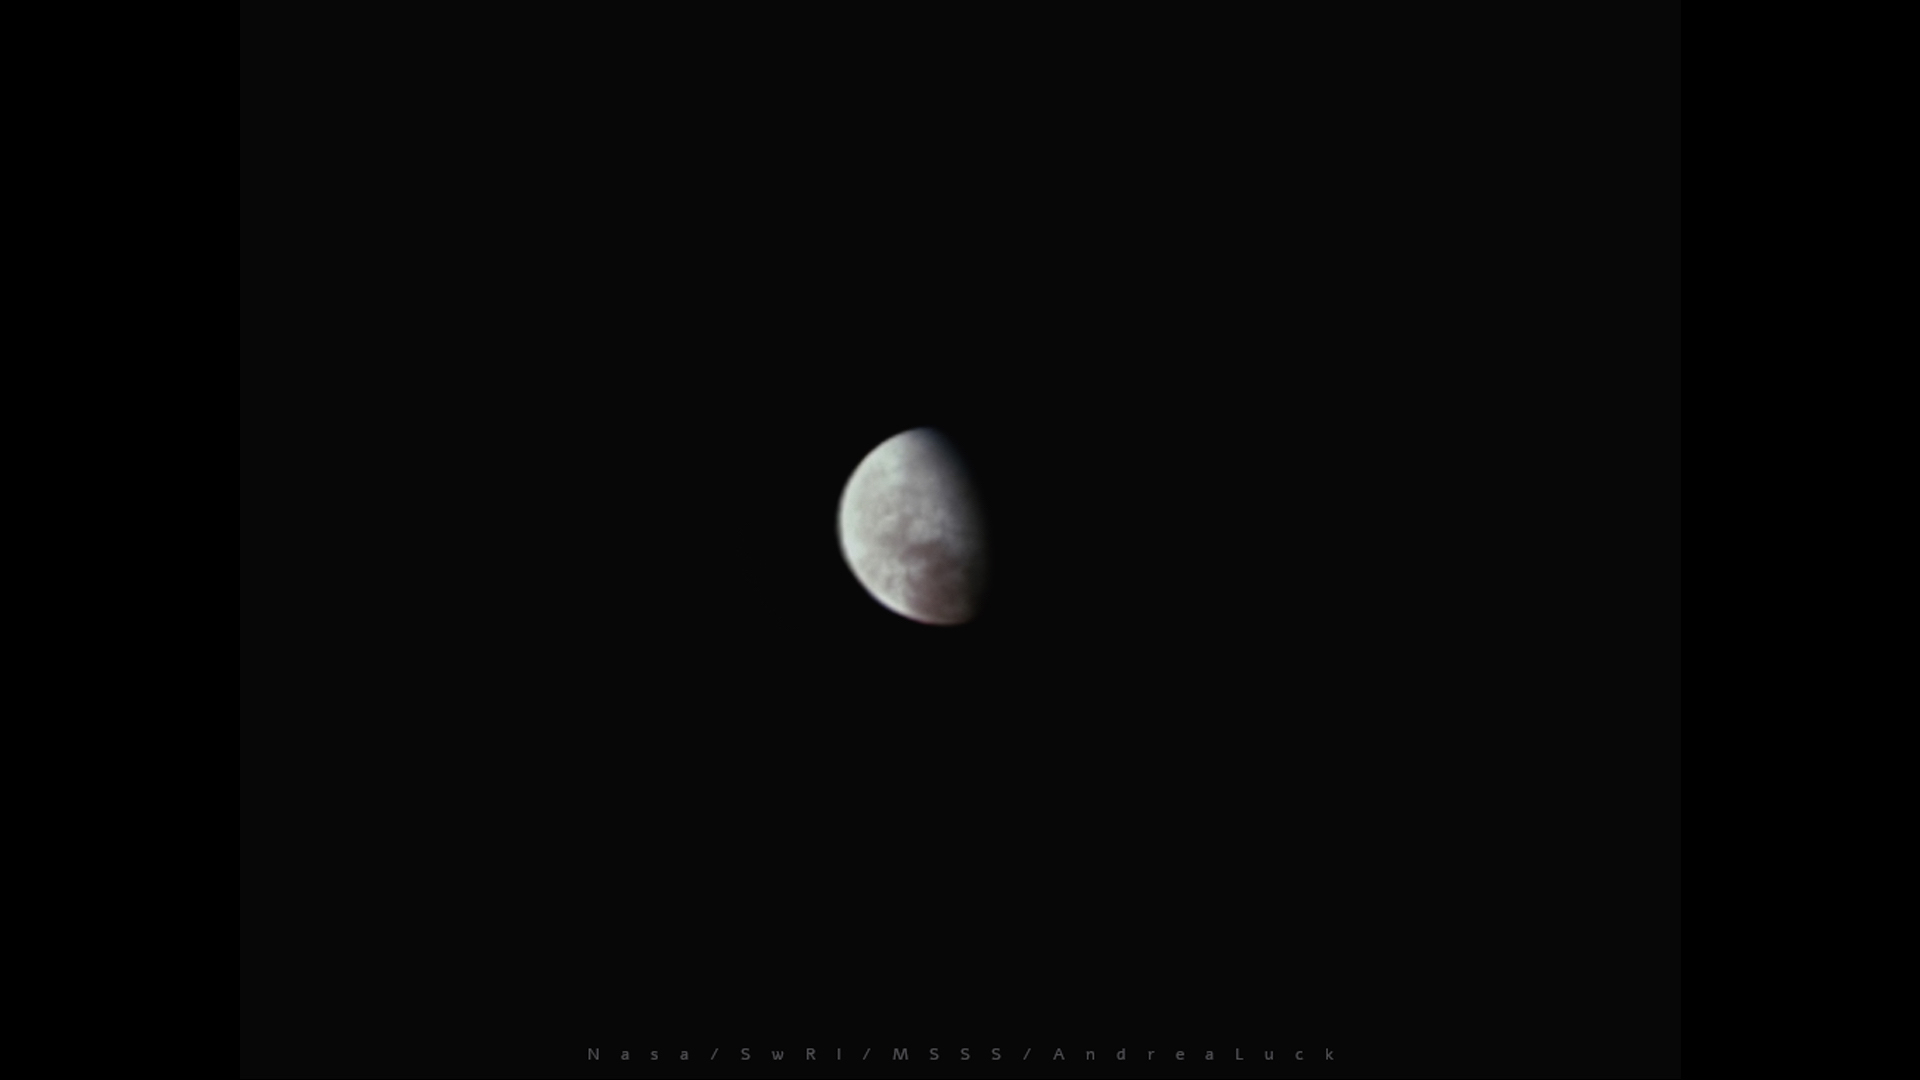

Europa Coming Closer

NASA’s Juno spacecraft made a distant encounter with Jupiter’s moon Europa on its 37th close pass by Jupiter. This image from the spacecraft’s JunoCam was taken at a distance of about 51,000 miles (82,000 kilometers). Color and reflectance variations across Europa’s regions can be seen in this JunoCam image. Although the resolution of the images is just 50 to 60 km per pixel, the data fills in a previously un-imaged area around the north pole near the center of the image.

As Juno’s orbit evolves, it is crossing the orbits of the Galilean moons. The next encounter with Europa will take place in February 2022, at a distance of about 29,000 miles (47,000 km). In late September 2022, Juno will swoop to just 221 miles (355 kilometers) above Europa’s surface.

Credit: Image data: NASA/JPL-Caltech/SwRI/MSSS, Image processing: Andrea Luck CC BY